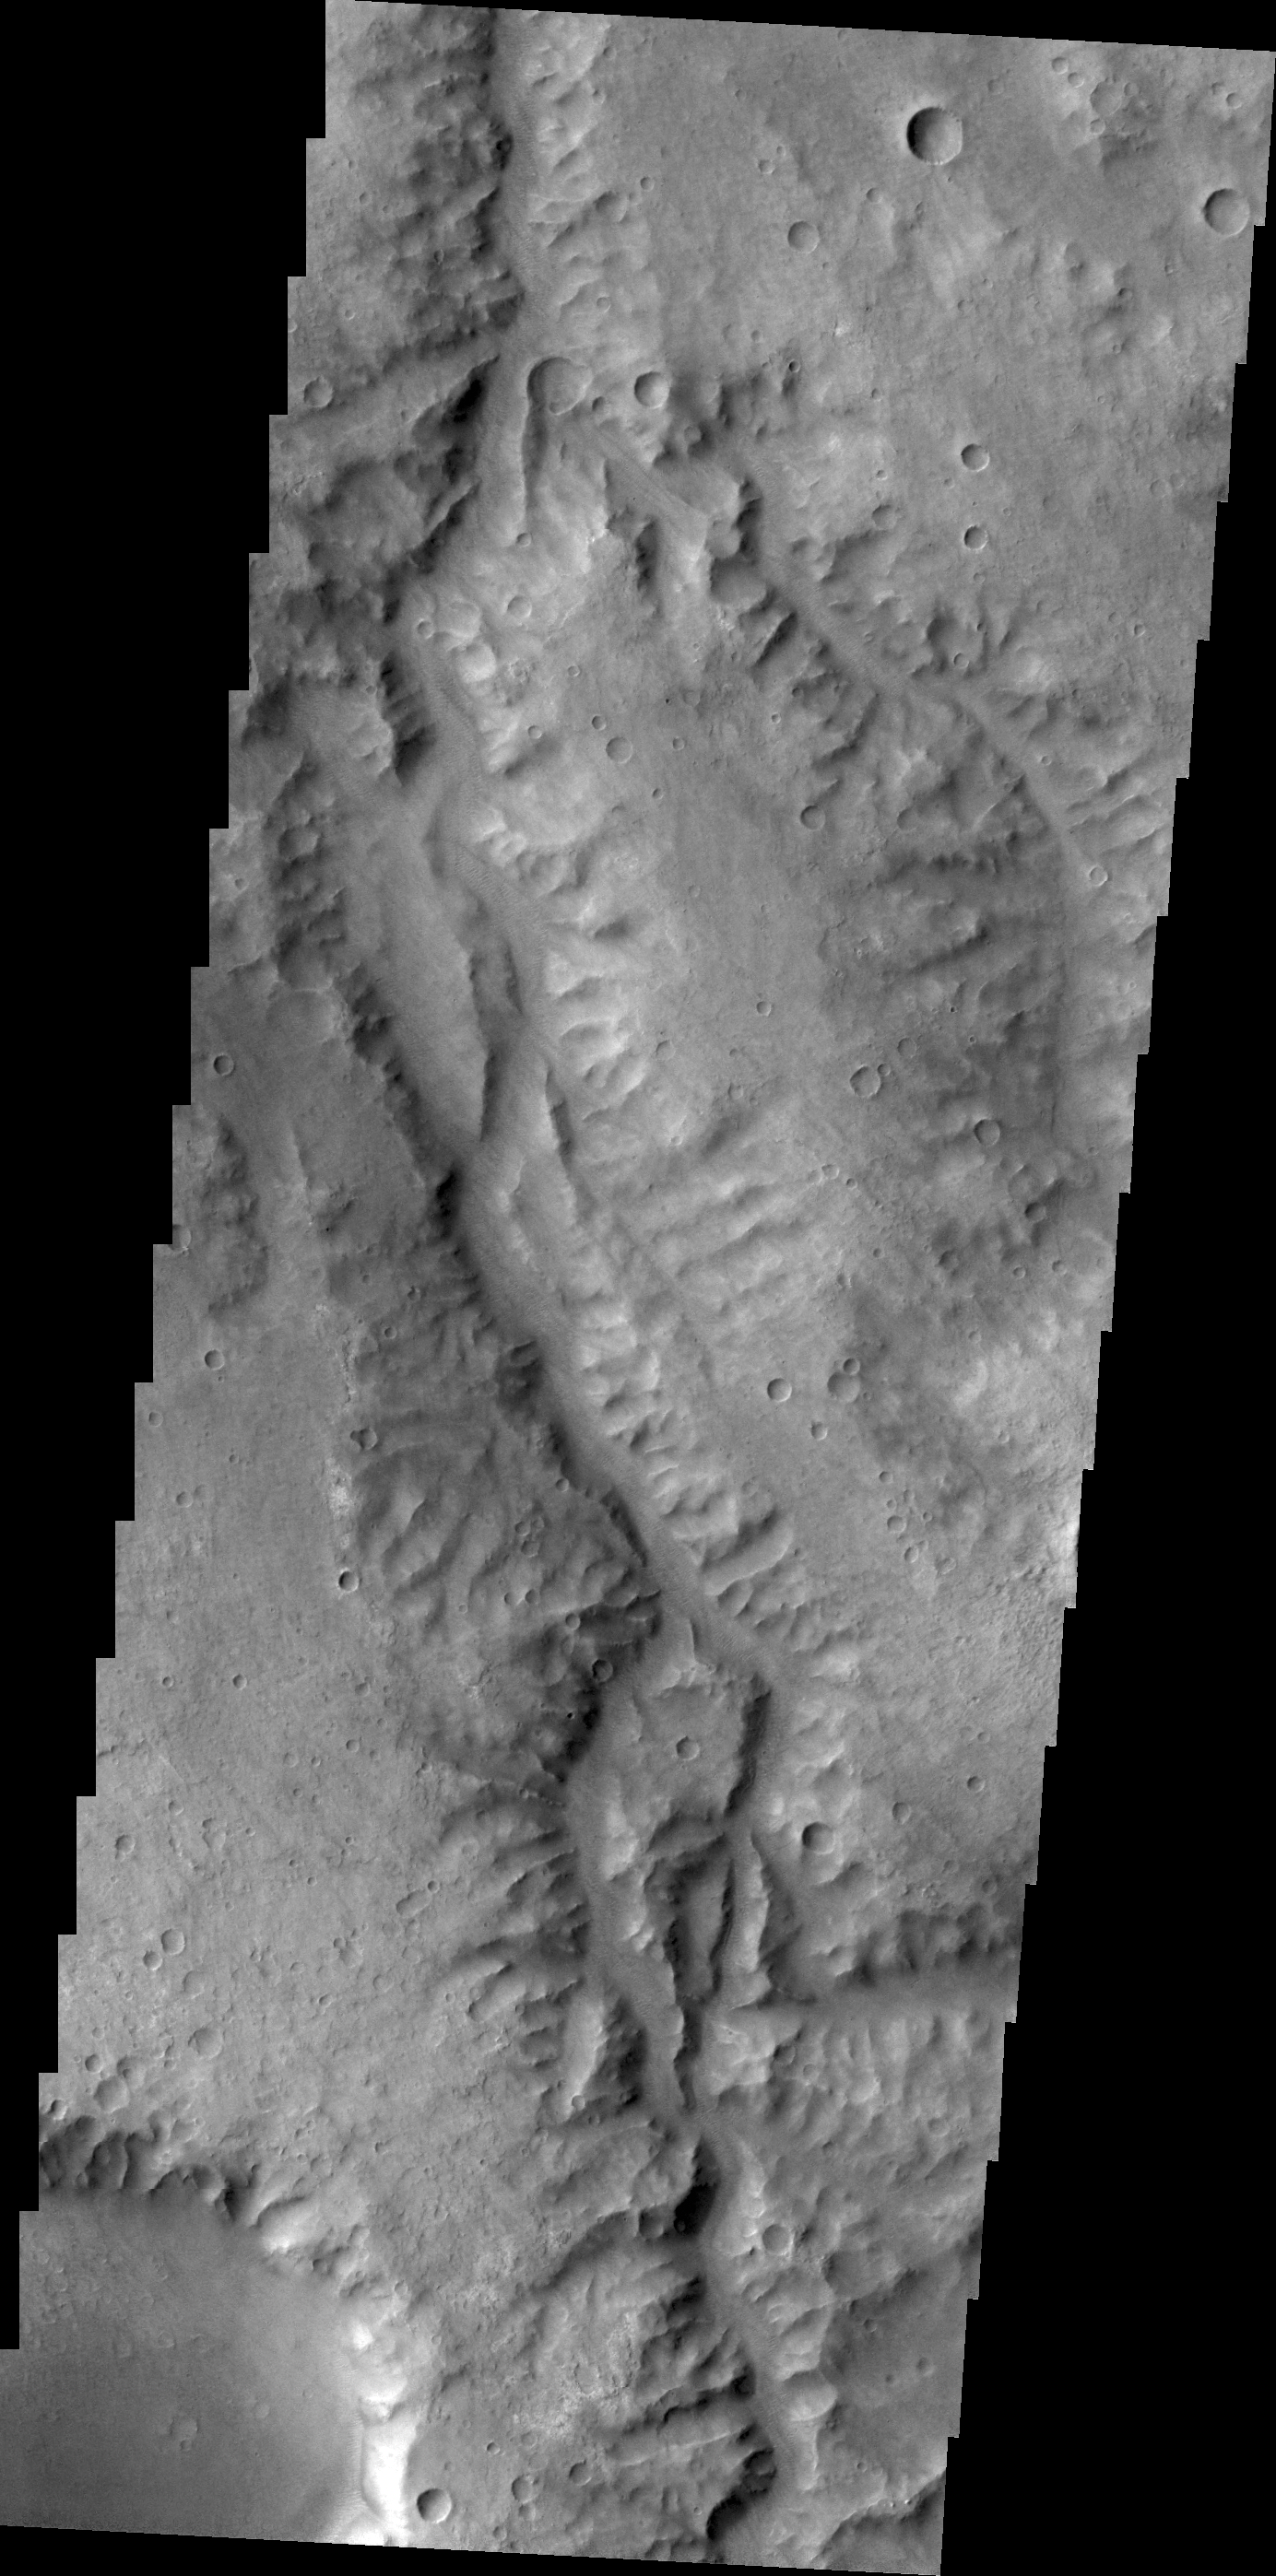

Channel

This unnamed channel drains part of Margaritifer Terra.

Credit: NASA/JPL/ASU